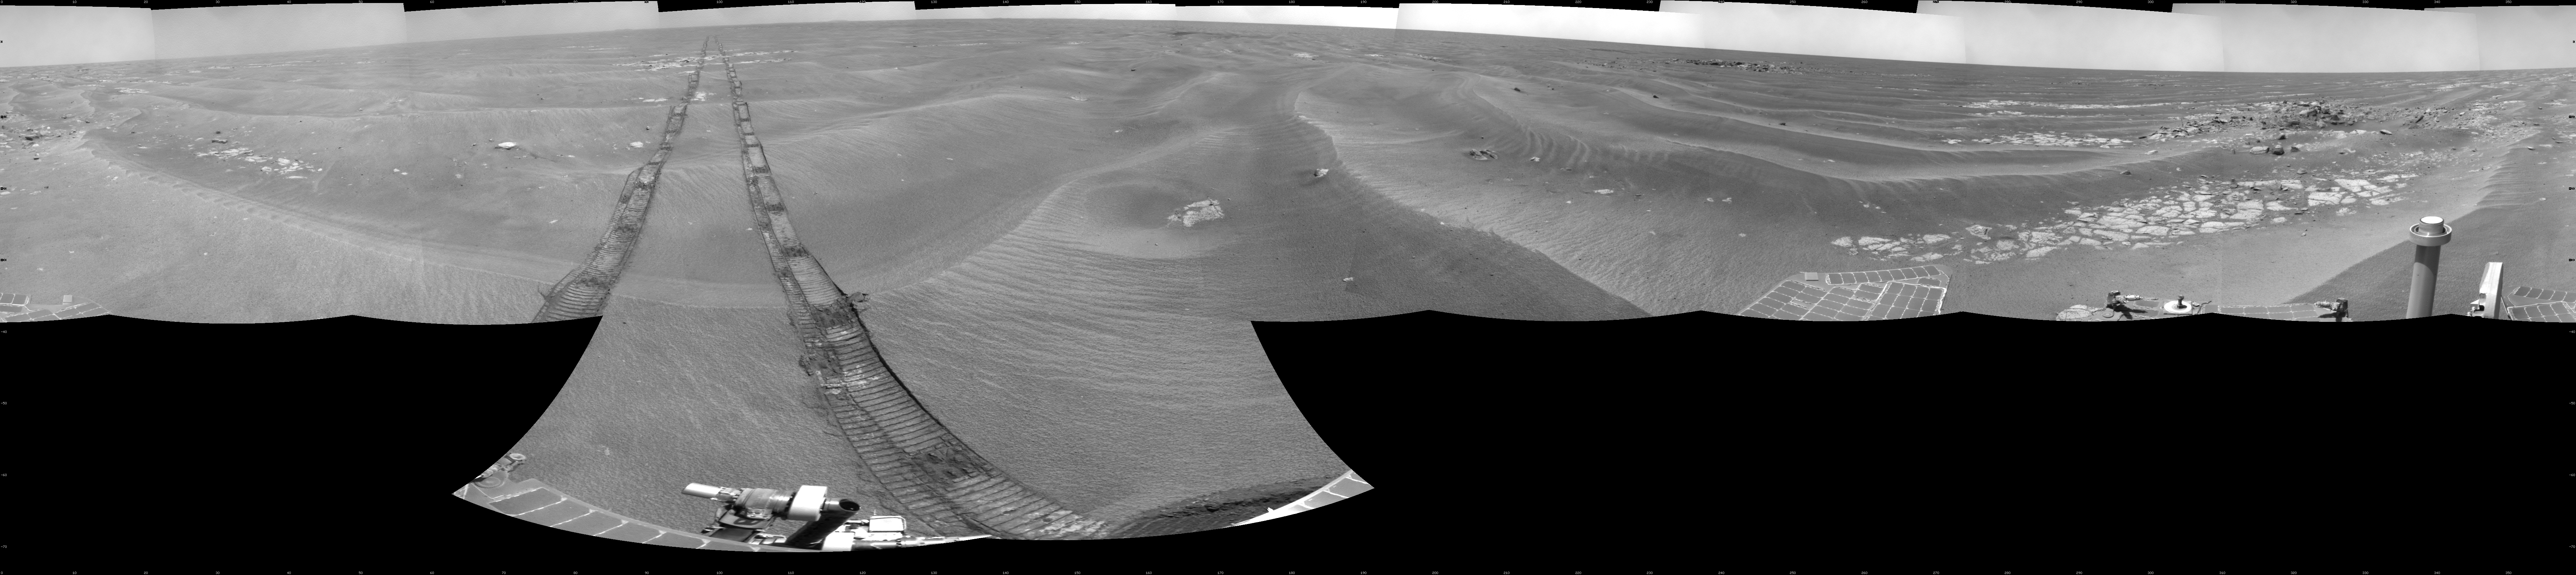

Opportunity’s Surroundings on Sol 1950

NASA’s Mars Exploration Rover Opportunity used its navigation camera to take the images combined into this 360-degree view of the rover’s surroundings on the 1,950th Martian day, or sol, of its surface mission (July 19, 2009). North is at the top.

Opportunity had driven 60.8 meters (199 feet) that sol, moving backward as a strategy to mitigate an increased amount of current drawn by the drive motor in the right-front wheel. The rover was traveling a westward course, skirting a large field of impassable dunes to the south.

Much of the terrain surrounding the Sol 1950 position is wind-formed ripples of dark soil, with pale outcrop exposed in troughs between some ripples. A small crater visible nearby to the northwest is informally called “Kaiko.” For scale, the distance between the parallel wheel tracks is about 1 meter (about 40 inches).

The site is about 3.8 kilometers (2.4 miles) south-southwest of Victoria Crater.

This view is presented as a cylindrical projection with geometric seam correction.

Credit: NASA/JPL-Caltech